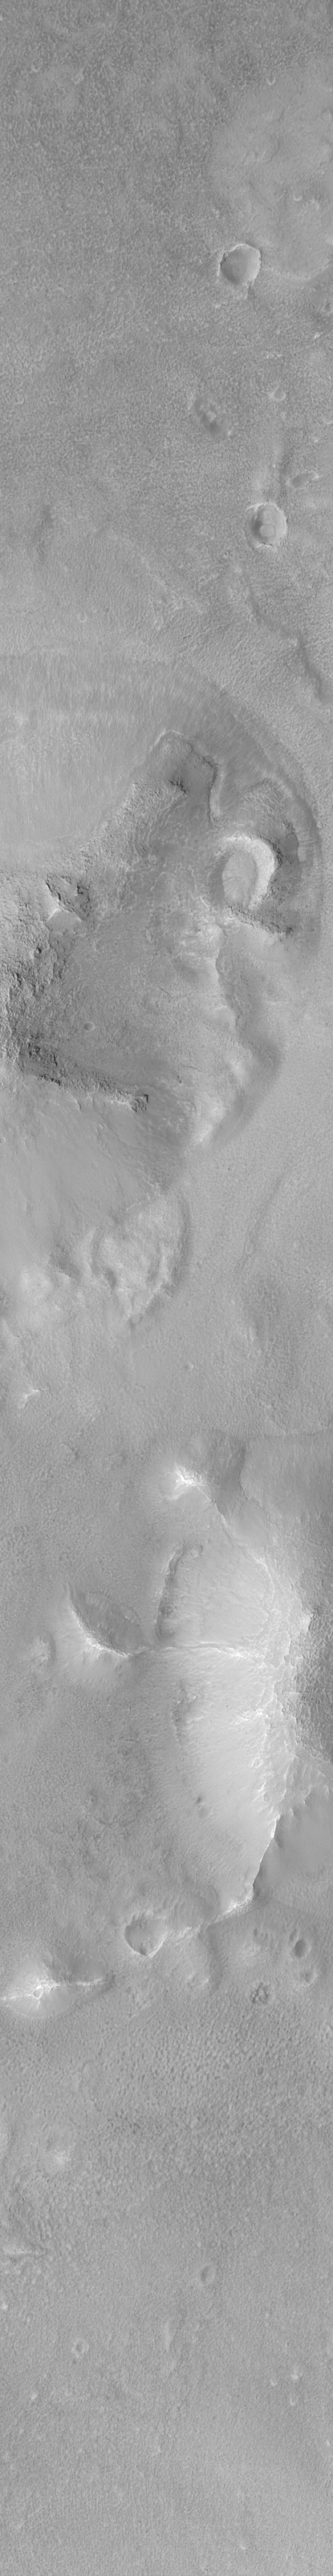

New Cydonia Picture

The Mars Orbiter Camera (MOC) onboard the Mars Global Surveyor (MGS) orbiter, was designed specifically to bridge the gap between what can be seen from orbit in typical Mariner 9 and Viking orbiter images, and what can be seen from the ground by landers such as Viking 1 and Mars Pathfinder. The camera, therefore, takes pictures of extremely high resolution. These images are often comparable to aerial photographs used by geologists when they are exploring Earth. The highest resolution images that can be obtained are in the range of 1.4 to 2.0 meters (4.6 to 6.5 feet) per pixel.

Last year, several pictures of a portion of the Cydonia region of Mars were photographed at lower resolution than is now possible in the Mapping Phase of the MGS mission. The Cydonia region is perhaps most “famous” for being the location of a feature that–in Viking Orbiter images–seemed to resemble a human face. Nearby buttes and hills were considered by some to represent a “city.”

The MGS spacecraft flew over the “famous” Cydonia landforms again–for the first time since April 1998–on June 27, 1999, at 10:53 UTC (Greenwich Time Zone). The new MOC images shown here provide the highest resolution view yet obtained of the “Cydonia city” landforms.

The picture at the above left (MOC2-142a) shows the regional context. Cydonia constitutes a transition zone between the cratered highlands of Arabia Terra, and the less-cratered lowlands of Acidalia Planitia. This transition zone contains thousands of mesas and buttes–somewhat like the Monument Valley region along the Arizona/Utah border in North America. The white box shows the location of the new high resolution view of the “city” landforms. The image is a red wide angle context frame obtained by MOC at the same time that the high resolution view was acquired. The picture is illuminated from the lower left, and north is toward the upper right.

The picture in the center is a processed version of the new MOC narrow angle camera image of this portion of Cydonia. You can view the full-size image (MOC2-142b 100% Size).

Like the context image (above left), the high resolution view (center) is illuminated from the lower left. North is toward the upper right. Boulders can be seen on some of the hill slopes, and the plains between the hills are rough and pitted. To conserve data in order to account for downtrack position uncertainties, only 1/2 of the MOC sensor was used to acquire this picture (allowing the image to be twice the length): it covers an area that is 1.5 km (0.9 mi) wide.

The picture at the above right is the unprocessed MOC image. This what the processed image (center) looked like before it was rotated 180° (so that north is toward the top) and corrected for a 1.5 aspect ratio. The pixel size in the unprocessed image is different in the cross-track (left-right) and down-track (top-bottom) directions, thus making the craters look “squished.” The cross-track scale is about 1.5 meters (5 feet) per pixel, while the down-track scale is about 2.25 meters (7.4 feet) per pixel. In the unprocessed image, the illumination is coming from the upper right. You can view this image at full-size (use “Save this link as…” and examine (MOC2-142c 100% Size) or see it via your web-browser at half-size (MOC2-142c 50% Size).

For a pre-MGS discussion of Viking orbiter images of the “Face on Mars,” CLICK HERE.

Malin Space Science Systems and the California Institute of Technology built the MOC using spare hardware from the Mars Observer mission. MSSS operates the camera from its facilities in San Diego, CA. The Jet Propulsion Laboratory’s Mars Surveyor Operations Project operates the Mars Global Surveyor spacecraft with its industrial partner, Lockheed Martin Astronautics, from facilities in Pasadena, CA and Denver, CO.

Credit: NASA/JPL/MSSS